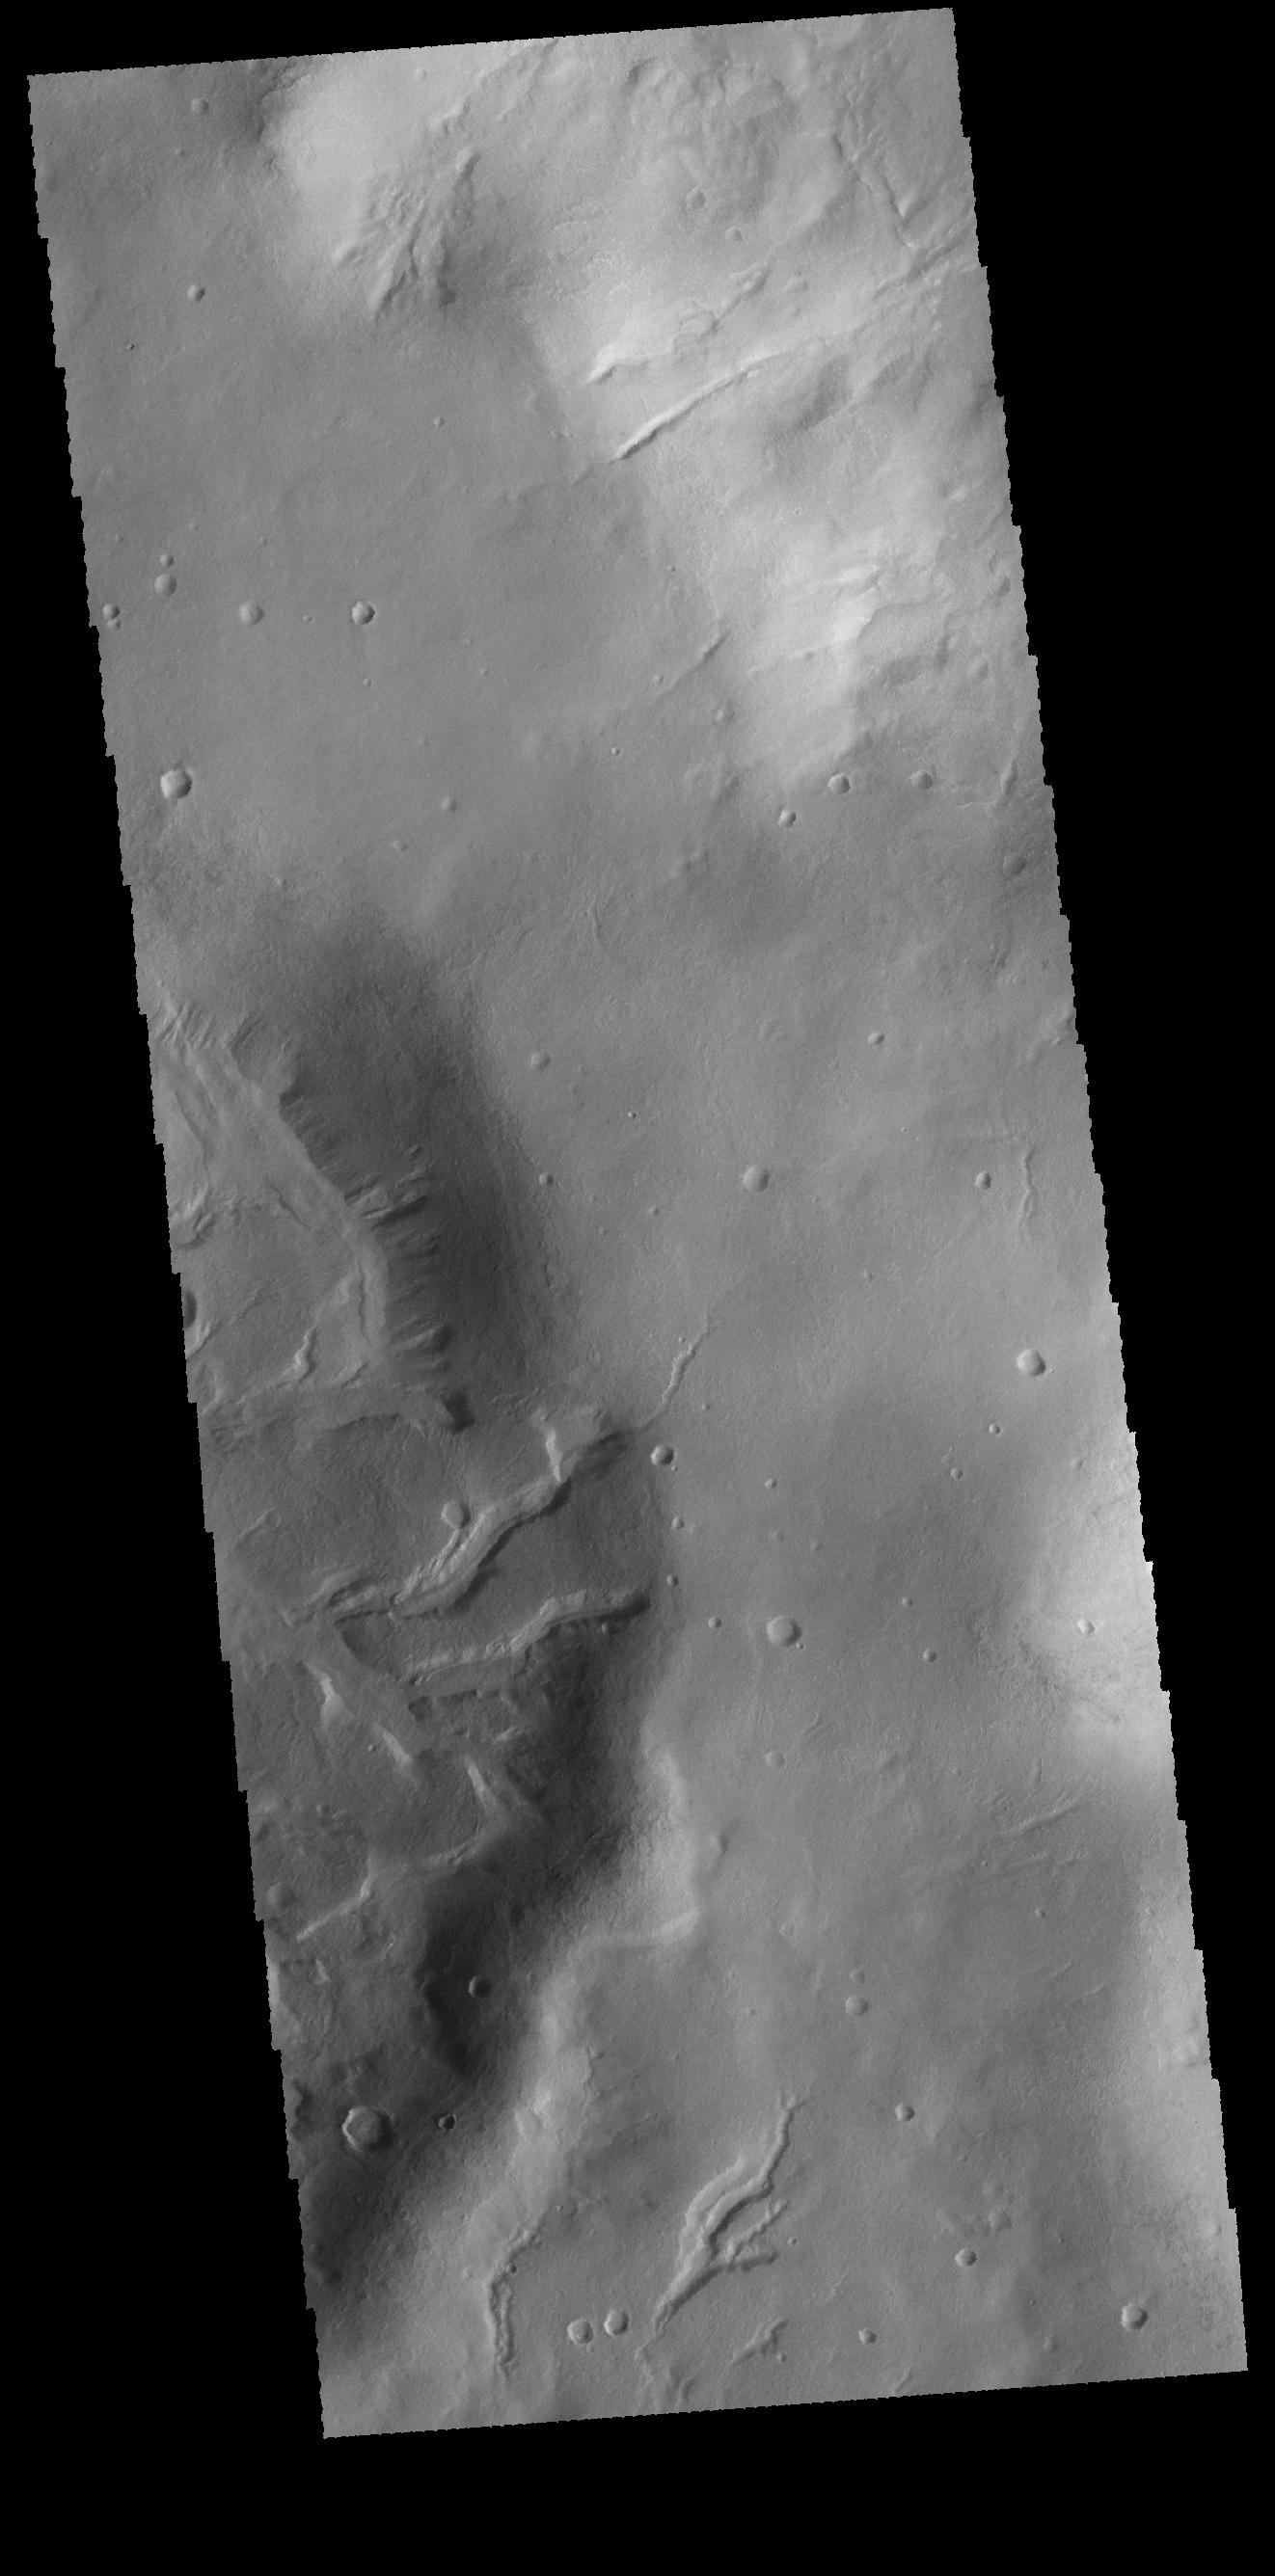

Noachis Terra Channels

This VIS image shows several channels in and around unnamed craters in Noachis Terra.

Credit: NASA/JPL-Caltech/ASU